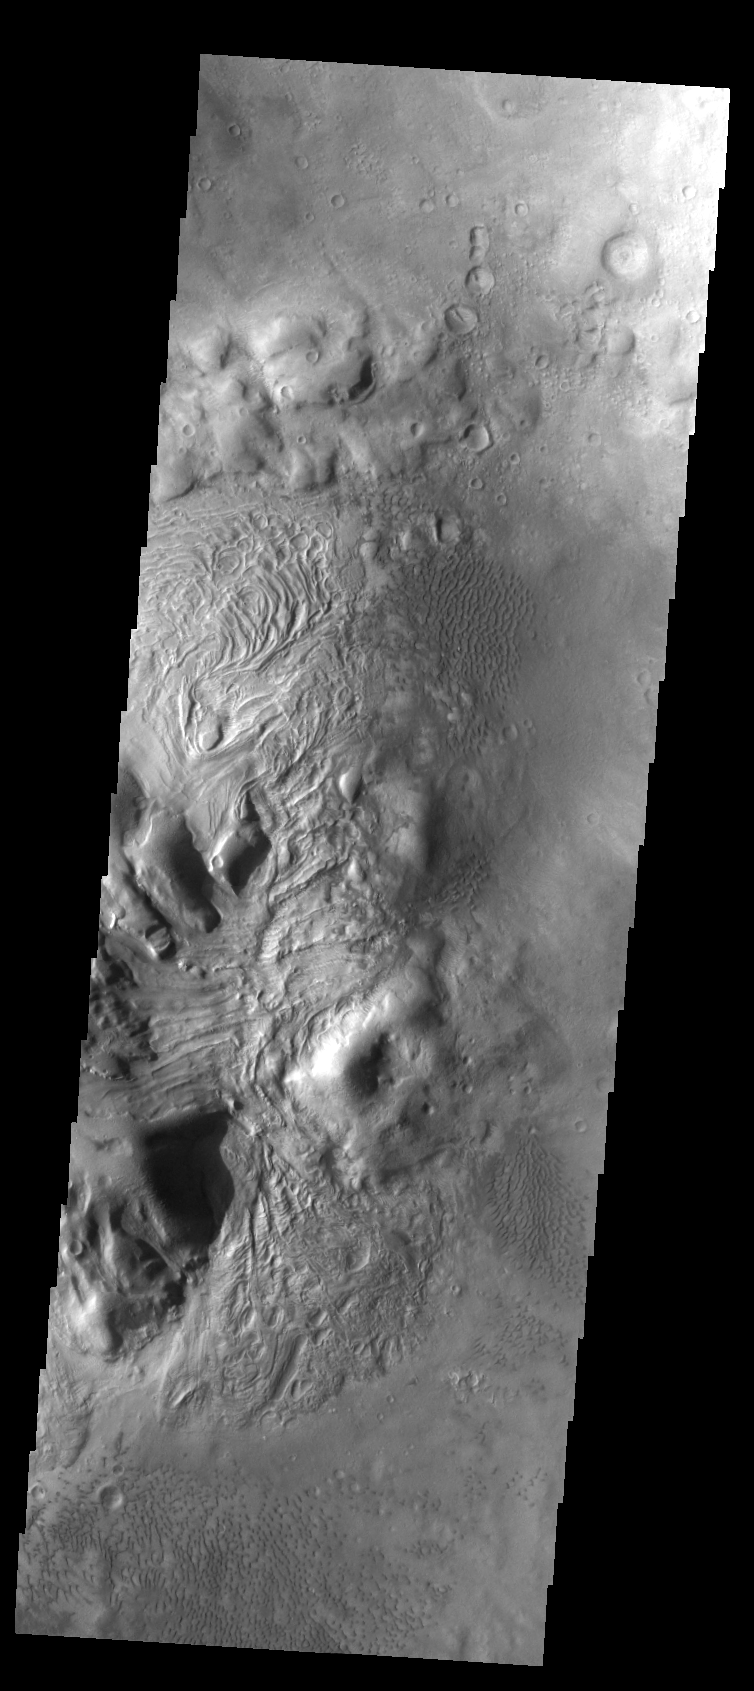

Dunes & Swirls

This unnamed northern crater contains several dune fields. Within the central peak region (left side of image) there is material with a “swirled” surface pattern/texture. This type of texture indicates that volitiles may exist within the material.

Image information: VIS instrument. Latitude 41.8N, Longitude 44.8E. 38 meter/pixel resolution.

Please see the THEMIS Data Citation Note for details on crediting THEMIS images.

Note: this THEMIS visual image has not been radiometrically nor geometrically calibrated for this preliminary release. An empirical correction has been performed to remove instrumental effects. A linear shift has been applied in the cross-track and down-track direction to approximate spacecraft and planetary motion. Fully calibrated and geometrically projected images will be released through the Planetary Data System in accordance with Project policies at a later time.

NASA’s Jet Propulsion Laboratory manages the 2001 Mars Odyssey mission for NASA’s Office of Space Science, Washington, D.C. The Thermal Emission Imaging System (THEMIS) was developed by Arizona State University, Tempe, in collaboration with Raytheon Santa Barbara Remote Sensing. The THEMIS investigation is led by Dr. Philip Christensen at Arizona State University. Lockheed Martin Astronautics, Denver, is the prime contractor for the Odyssey project, and developed and built the orbiter. Mission operations are conducted jointly from Lockheed Martin and from JPL, a division of the California Institute of Technology in Pasadena.

Credit: NASA/JPL/ASU